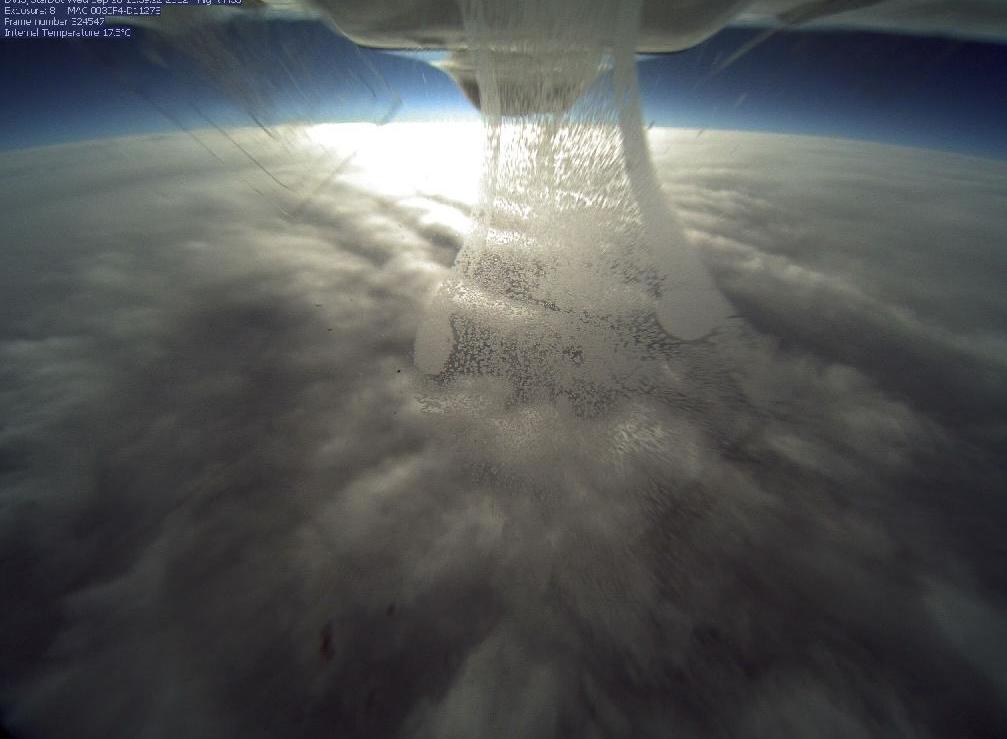

NASA's Global Hawk Flies Over Tropical Storm Nadine

NASA's Global Hawk flew over Tropical Storm Nadine on Sept. 26, 2012 at 3 p.m. EDT and captured this photo from the camera located in the belly if the aircraft as it flew over the northern edge of the storm.

Credit: NASA